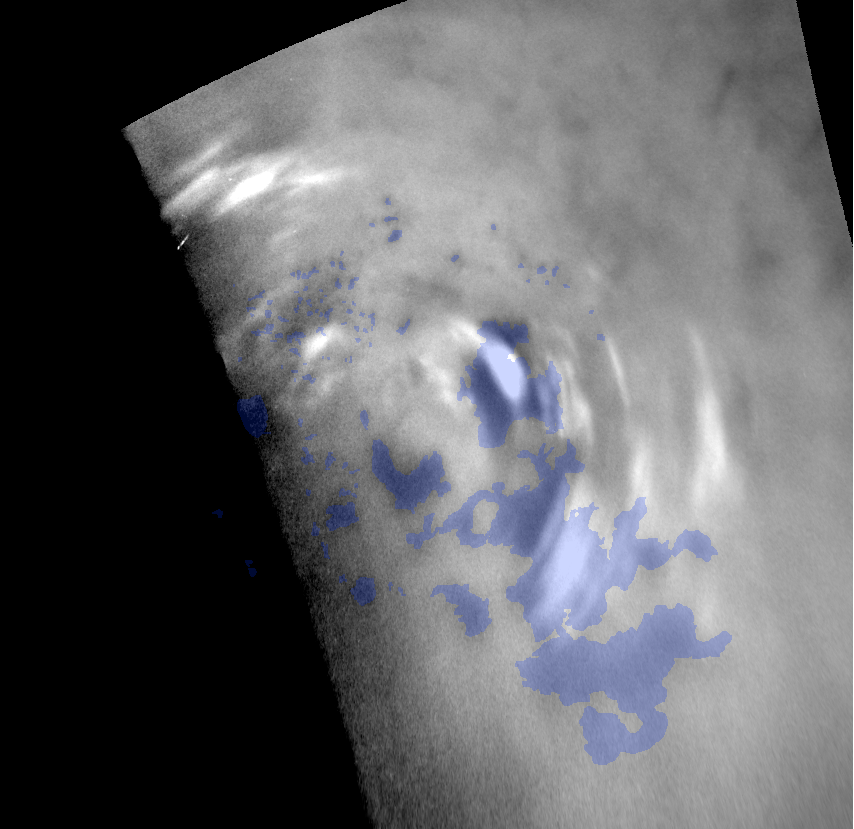

Titan’s Northern Polar Clouds

Clouds move above the large methane lakes and seas near the north pole of Saturn’s moon Titan in this movie made from images taken by NASA’s Cassini spacecraft.

Methane clouds in the troposphere, the lowest part of the atmosphere, appear white here and can be seen moving east over several of Titan’s large northern lakes. The darkest areas are lakes and seas of liquid methane, identifiable because they have a low albedo, meaning they do not reflect much light. (The difference in brightness and darkness on the surface here indicates a difference in composition.) The clouds seen near lakes and seas suggest that Titan (5,150 kilometers or 3,200 miles across) may have “lake-effect” clouds created by weather systems over large bodies of liquid. However, without earlier observations to show the clouds did not originate west of the large sea Kraken Mare, scientists can’t determine conclusively if these clouds are “lake-effect” clouds.

Near the beginning of the animation, a particularly large cloud can be seen directly over and east of Titan’s huge sea, Kraken Mare. If full, Kraken Mare, at 400,000 square kilometers (154,000 square miles), would be almost five times the size of North America’s Lake Superior.

Even if these clouds are not directly connected to the lakes and seas, scientists think that frequent detections of clouds at high northern latitudes since 2007 are related to the abundant availability of methane at the surface in this region.

The movie cycles through two versions: a labeled version showing blue outlines for the lakes and a second version with no overlays on the images. The four images used in this animation were taken over a period of about 24 hours from Sept. 22 to 23, 2009. This movie shows a different view of the same data presented in another imaging science subsystem (ISS) movie, PIA12812. This movie shows each lake (lacus) and sea (mare) identified with a blue-shaded area, based on albedo differences detected by the ISS and radar instruments. The images were re-projected to a polar stereographic projection centered over the north pole of Titan.

Terrain at roughly 180 degrees west longitude is up in the movie. The north pole is below and to the left of the center of the movie, to the right of the top end of Punga Mare.

The clouds are visible above terrain at about 60 to 82 degrees north latitude, 220 to 260 degrees west longitude. Scientists calculate wind speeds from about 0.5 to 10 meters per second (1 to 22 miles per hour), based on tracking of individual cloud features in these images.

Other Cassini observations of clouds in Titan’s southern latitudes provide evidence of a seasonal shift of Titan’s weather systems to low latitudes from higher, south polar latitudes following the August 2009 equinox in the Saturnian system. (During equinox, the sun lies directly over the equator.) See PIA12810 and PIA12813 to learn more about the changes in Titan’s southern hemisphere.

The images were taken with the Cassini spacecraft narrow-angle camera using a spectral filter sensitive to wavelengths of near-infrared light centered at 938 nanometers. The view was obtained at a range of distances from approximately 406,000 kilometers (252,000 miles) to 796,000 kilometers (494,000 miles) from Titan. Scale is about 4 kilometers (2 miles) per pixel in these re-projected images.

The Cassini-Huygens mission is a cooperative project of NASA, the European Space Agency and the Italian Space Agency. The Jet Propulsion Laboratory, a division of the California Institute of Technology in Pasadena, manages the mission for NASA’s Science Mission Directorate in Washington. The Cassini orbiter and its two onboard cameras were designed, developed and assembled at JPL. The imaging team is based at the Space Science Institute, Boulder, Colo.

Credit: NASA/JPL/Space Science Institute